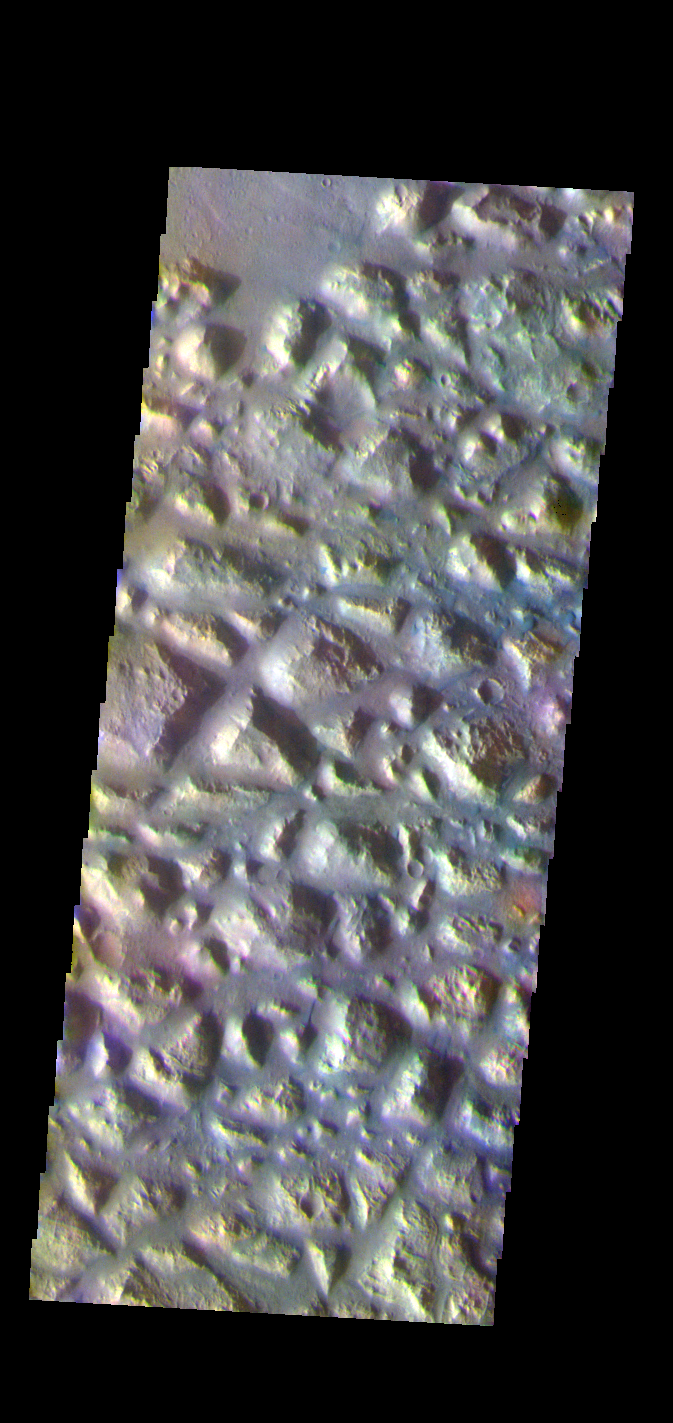

Atlantis Chaos – False Color

The THEMIS VIS camera contains 5 filters. The data from different filters can be combined in multiple ways to create a false color image. These false color images may reveal subtle variations of the surface not easily identified in a single band image. Today’s false color image shows part of Atlantis Chaos. Chaos terrain is typified by regions of blocky, often steep sided, mesas interspersed with deep valleys. With time and erosion the valleys widen and the mesas become smaller. The mesas in this image appear brighter than the surrounding lowlands, likely due to relatively less dust cover. Atlantis Chaos is located in Terra Sirenum.

The THEMIS VIS camera is capable of capturing color images of the Martian surface using five different color filters. In this mode of operation, the spatial resolution and coverage of the image must be reduced to accommodate the additional data volume produced from using multiple filters. To make a color image, three of the five filter images (each in grayscale) are selected. Each is contrast enhanced and then converted to a red, green, or blue intensity image. These three images are then combined to produce a full color, single image. Because the THEMIS color filters don’t span the full range of colors seen by the human eye, a color THEMIS image does not represent true color. Also, because each single-filter image is contrast enhanced before inclusion in the three-color image, the apparent color variation of the scene is exaggerated. Nevertheless, the color variation that does appear is representative of some change in color, however subtle, in the actual scene. Note that the long edges of THEMIS color images typically contain color artifacts that do not represent surface variation.

Credit: NASA/JPL-Caltech/ASU